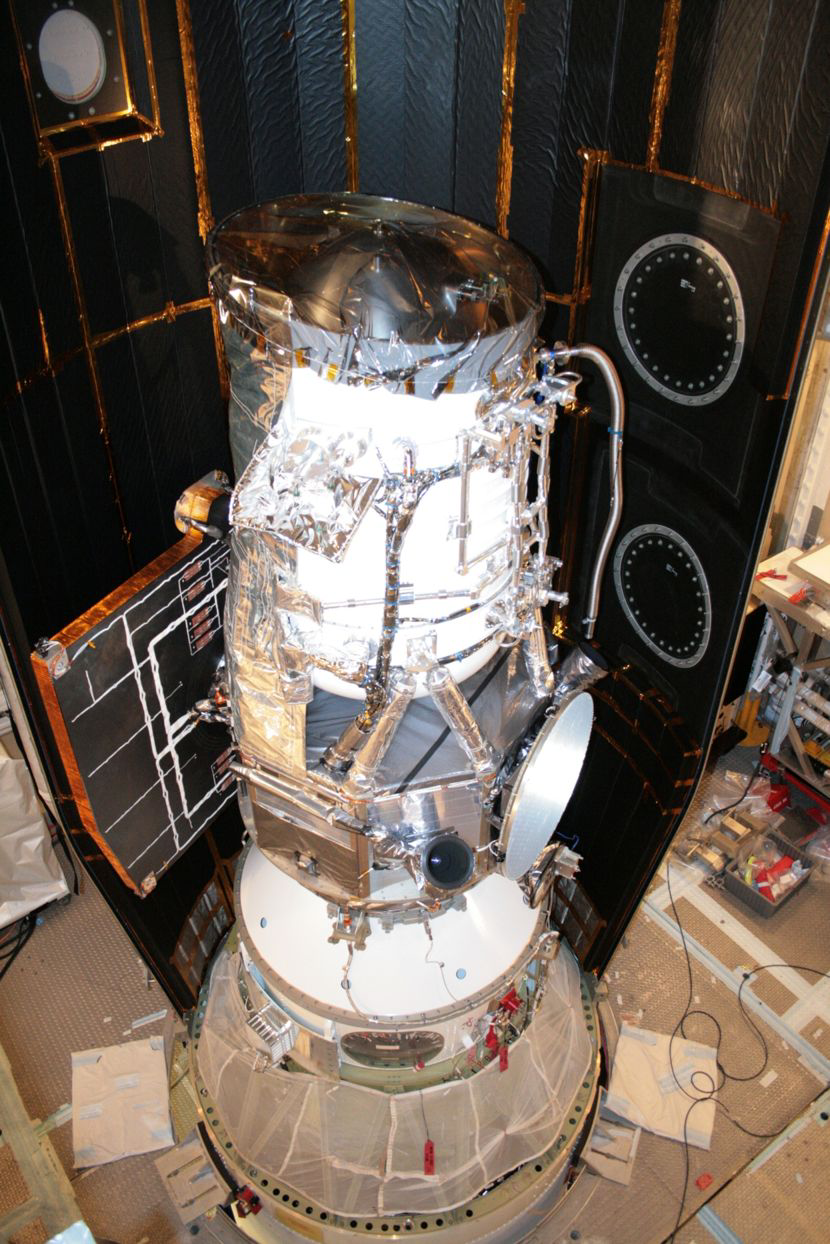

WISE Snug in its Nose Cone

NASA’s Wide-field Infrared Survey Explorer (WISE) is shown inside one-half of the nose cone, or fairing, that will protect it during launch. The spacecraft is clamped to the top of the rocket above the white conical fitting. The fairing will split open like a clamshell about five minutes after launch.

Credit: NASA/JPL-Caltech/United Launch Alliance